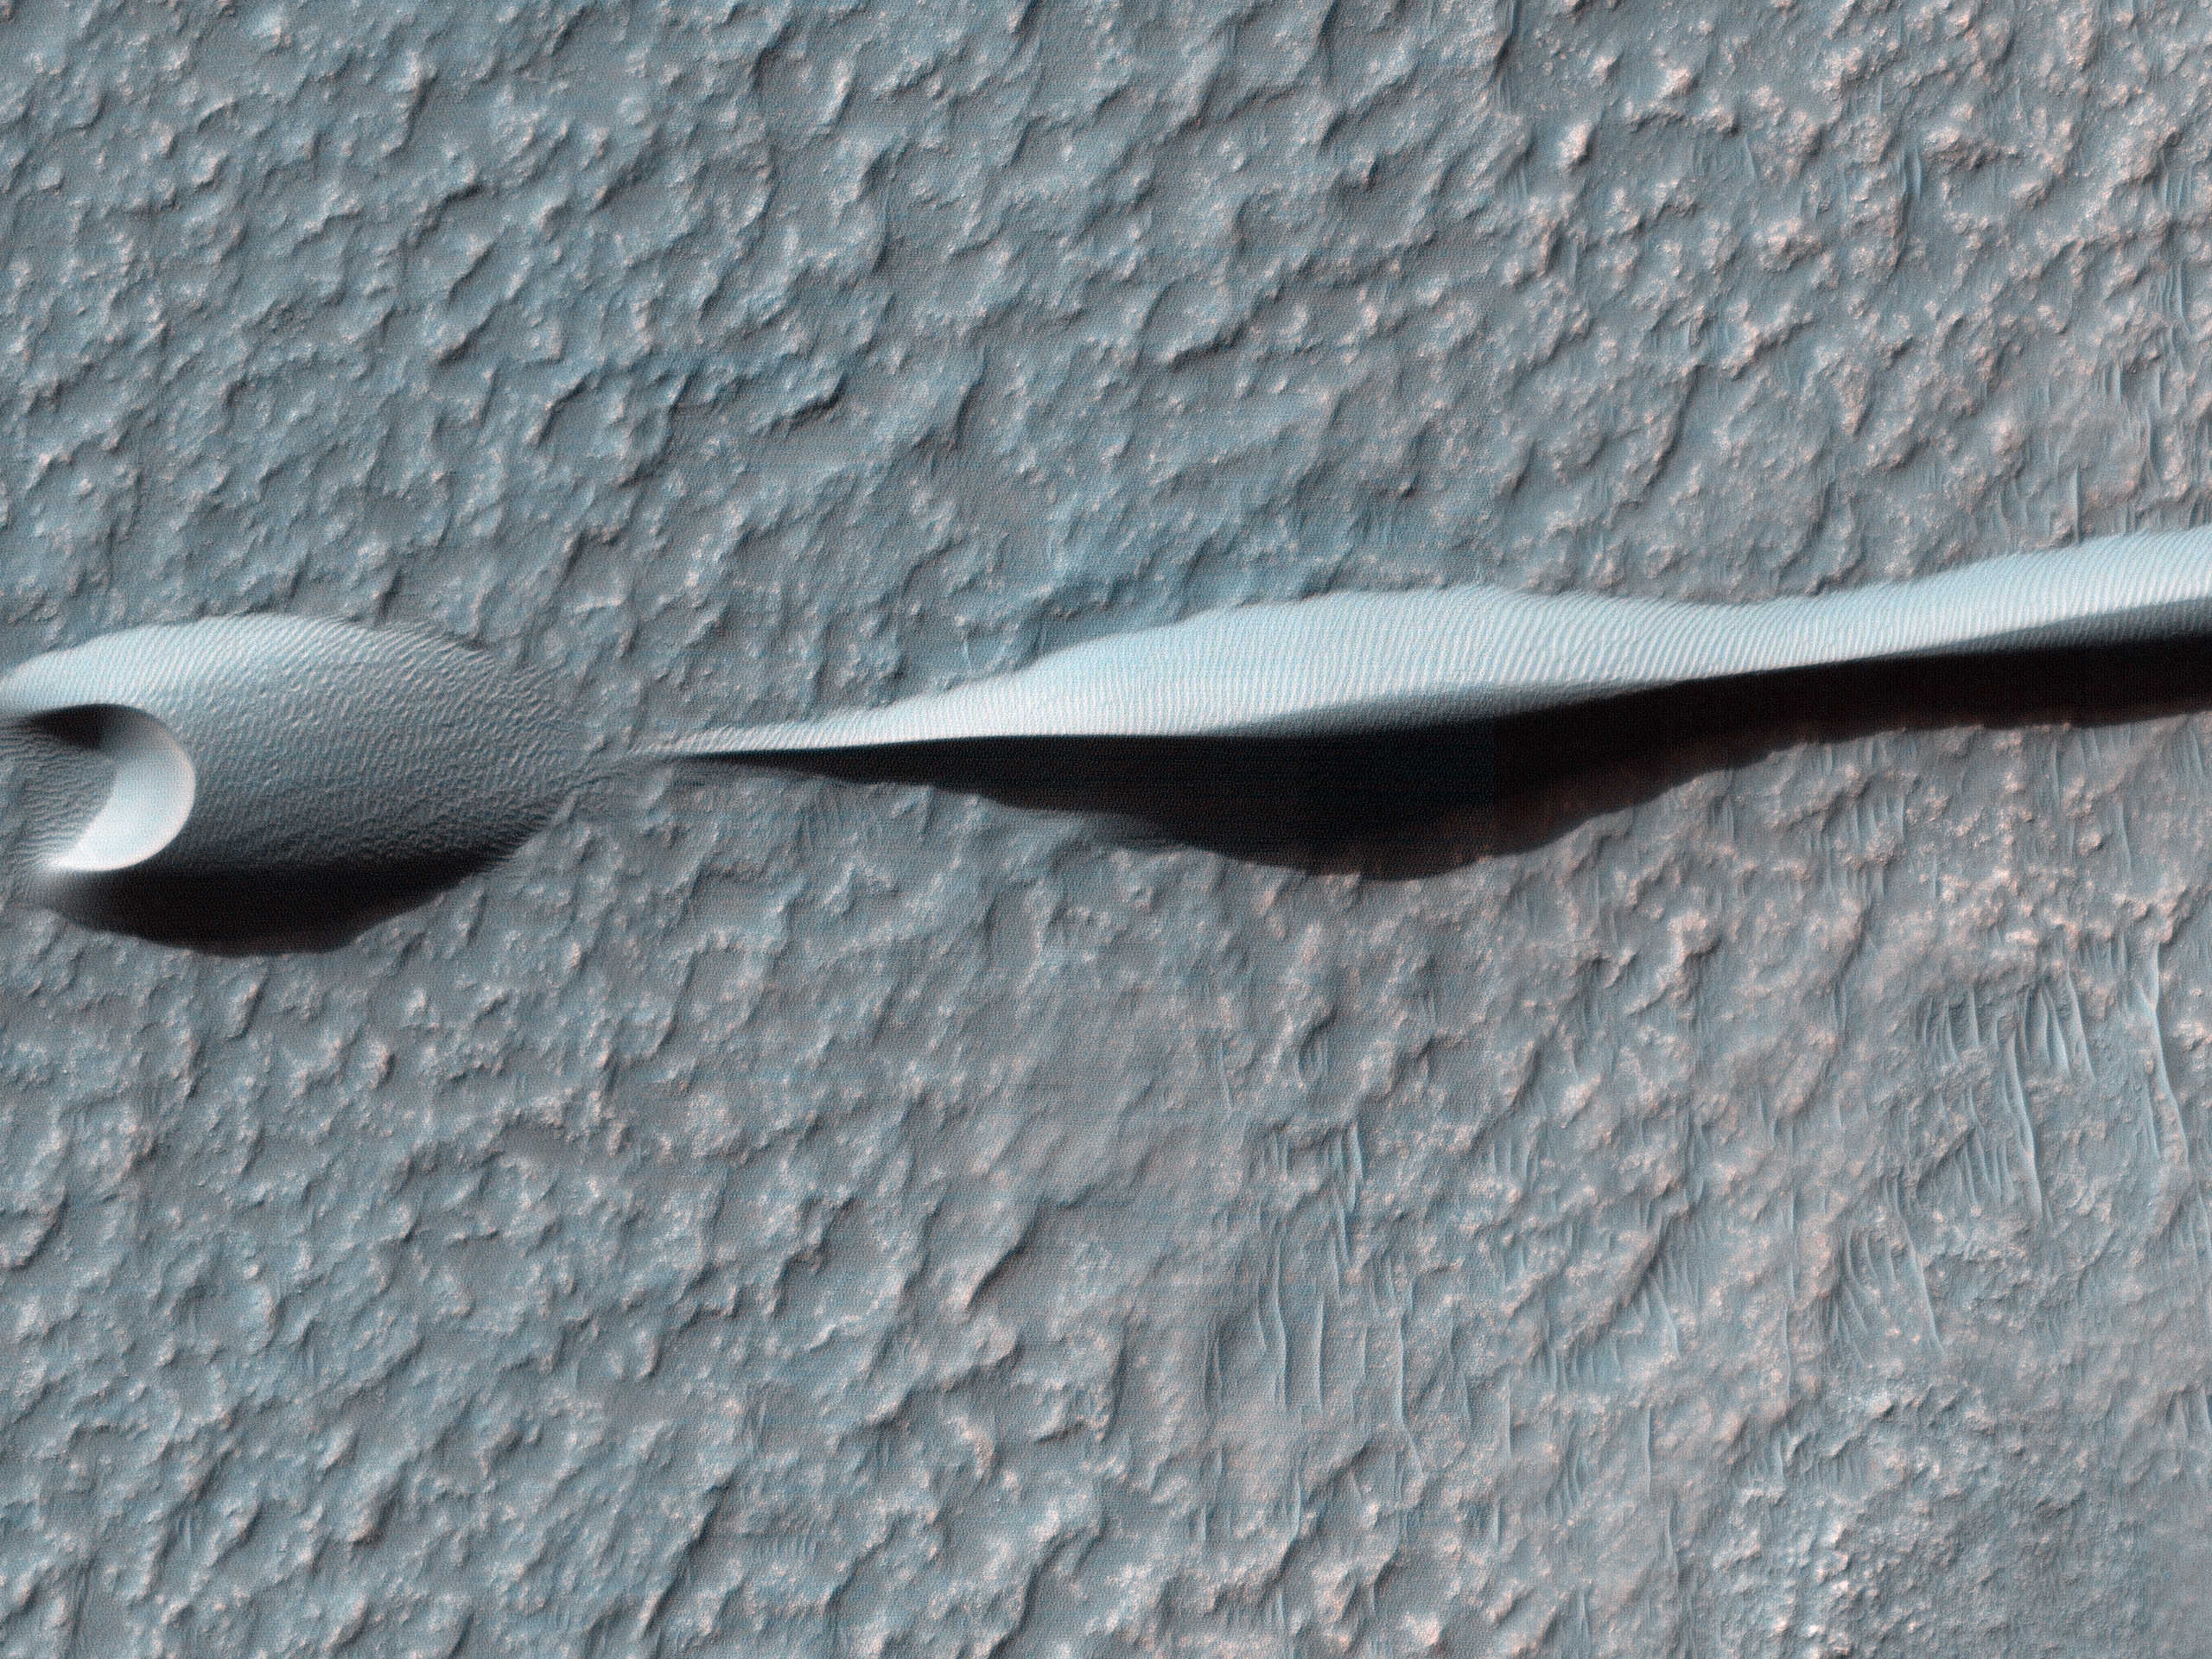

Dunes on the Rim of the Hellas Impact Basin

Sand dunes like those seen in this image have been observed to creep slowly across the surface of Mars through the action of the wind. These are a particular type of dune called a “barchan,” which forms when the wind blows in one direction (here, east to west) for long periods of time. Barchan dunes are common on Mars and in the desert regions of the Earth.

These barchan dunes are located on the western rim of the Hellas impact basin, in the Southern Hemisphere of Mars. This area is covered by extensive deposits of layered rocks that were initially deposited as loose sediments and over time formed these rock layers. Portions of these layered rocks were subsequently eroded away and the remaining layers now form numerous flat-topped hills called “mesas.” The barchan dunes are forming in the lee (or downwind) of the mesas.

This area was previously image by HiRISE in 2008 and was retargeted here through a public request via HiWish. Careful comparison of repeat images such as these can reveal the speed and manner by which dunes move across the Martian surface. This information can be used to study the current atmosphere of Mars, the age and mobility of sand deposits on the planet’s surface, and the hazards that sand dunes may pose to landed vehicles such as rovers.

Over the course of its mission, the science instruments on board the Mars Reconnaissance Orbiter (MRO) have returned over 200 terabits of data back to Earth. This image was taken on November 4, 2013, the same day that MRO’s 200-terabit mark was surpassed.

HiRISE is one of six instruments on NASA’s Mars Reconnaissance Orbiter. The University of Arizona, Tucson, operates the orbiter’s HiRISE camera, which was built by Ball Aerospace & Technologies Corp., Boulder, Colo. NASA’s Jet Propulsion Laboratory, a division of the California Institute of Technology in Pasadena, manages the Mars Reconnaissance Orbiter Project for the NASA Science Mission Directorate, Washington.

Credit: NASA/JPL-Caltech/Univ. of Arizona